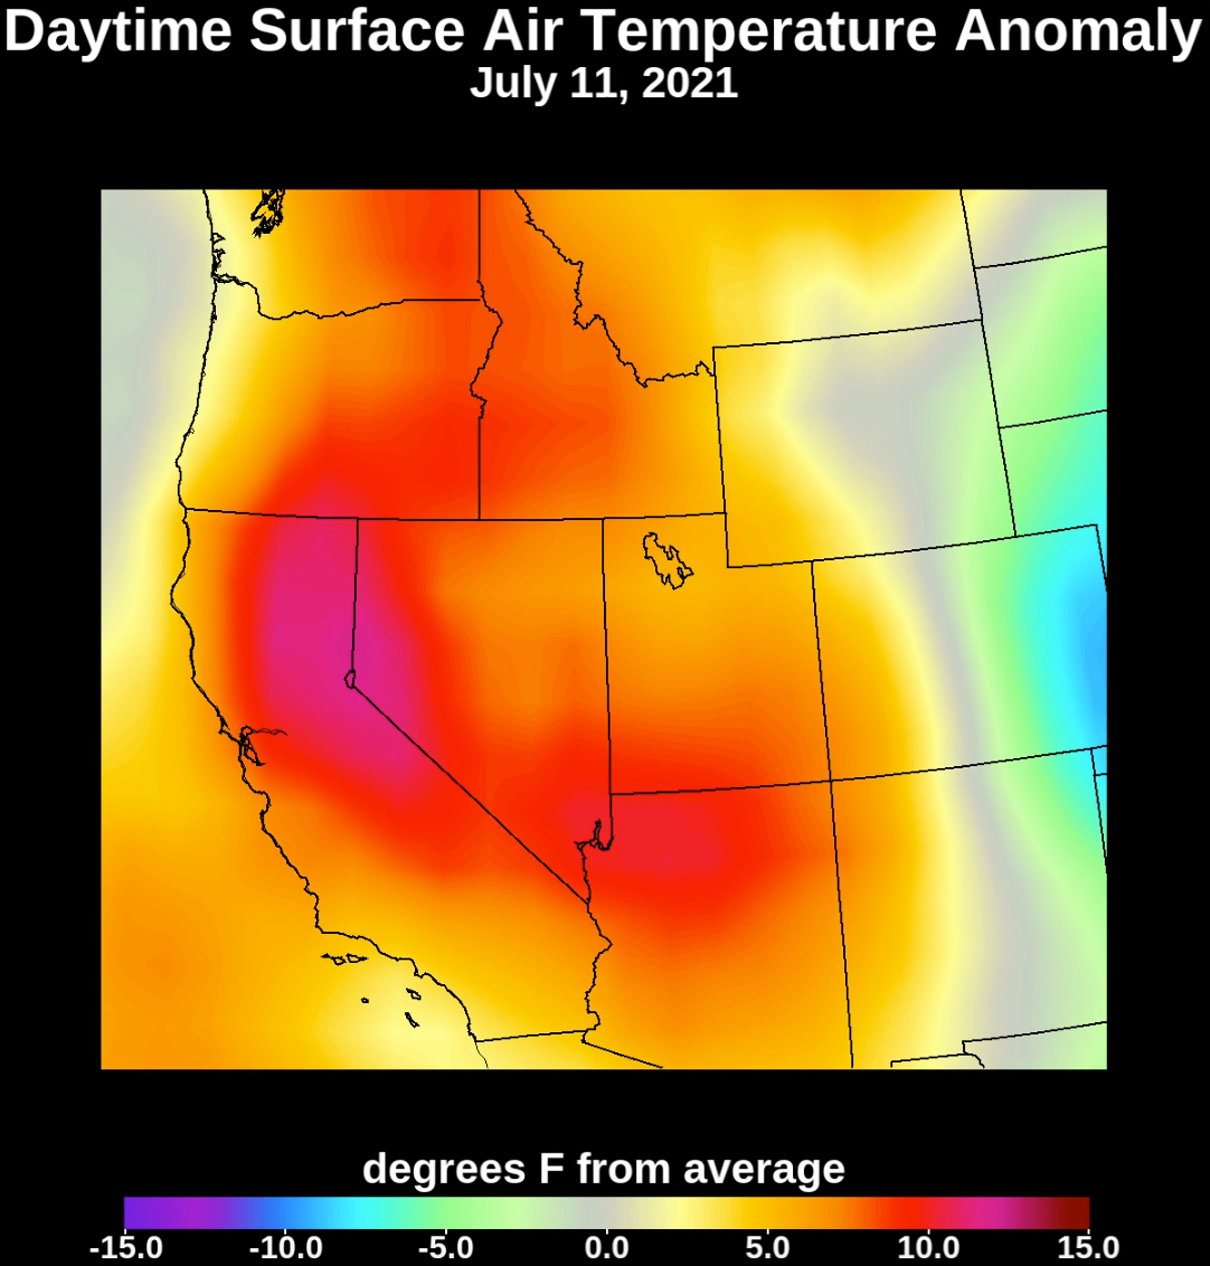

July 2021 Heat Wave Surface Temperature

Collecting temperature readings in the atmosphere and at the surface, NASA’s Atmospheric Infrared Sounder (AIRS) instrument aboard the agency’s Aqua satellite captured the progression of a slow-moving heat dome across the southwestern U.S. from July 1 to July 12, 2021. The animation of the AIRS data shows surface air temperature anomalies – values above or below long-term averages. The hottest areas, shown in pink, experienced surface air temperatures more than 10 degrees Fahrenheit (5.6 degrees Celsius) above average. Surface air temperature is something that people directly feel when they are outside.

AIRS, in conjunction with the Advanced Microwave Sounding Unit (AMSU), senses emitted infrared and microwave radiation from Earth to provide a three-dimensional look at the planet’s weather and climate. Working in tandem, the two instruments make simultaneous observations down to Earth’s surface. With more than 2,000 channels sensing different regions of the atmosphere, the system creates a global, three-dimensional map of atmospheric temperature and humidity, cloud amounts and heights, greenhouse gas concentrations, and many other atmospheric phenomena. Launched into Earth orbit in 2002, the AIRS and AMSU instruments fly aboard NASA’s Aqua spacecraft and are managed by NASA’s Jet Propulsion Laboratory in Southern California, under contract to NASA. JPL is a division of Caltech.

Credit: NASA/JPL-Caltech